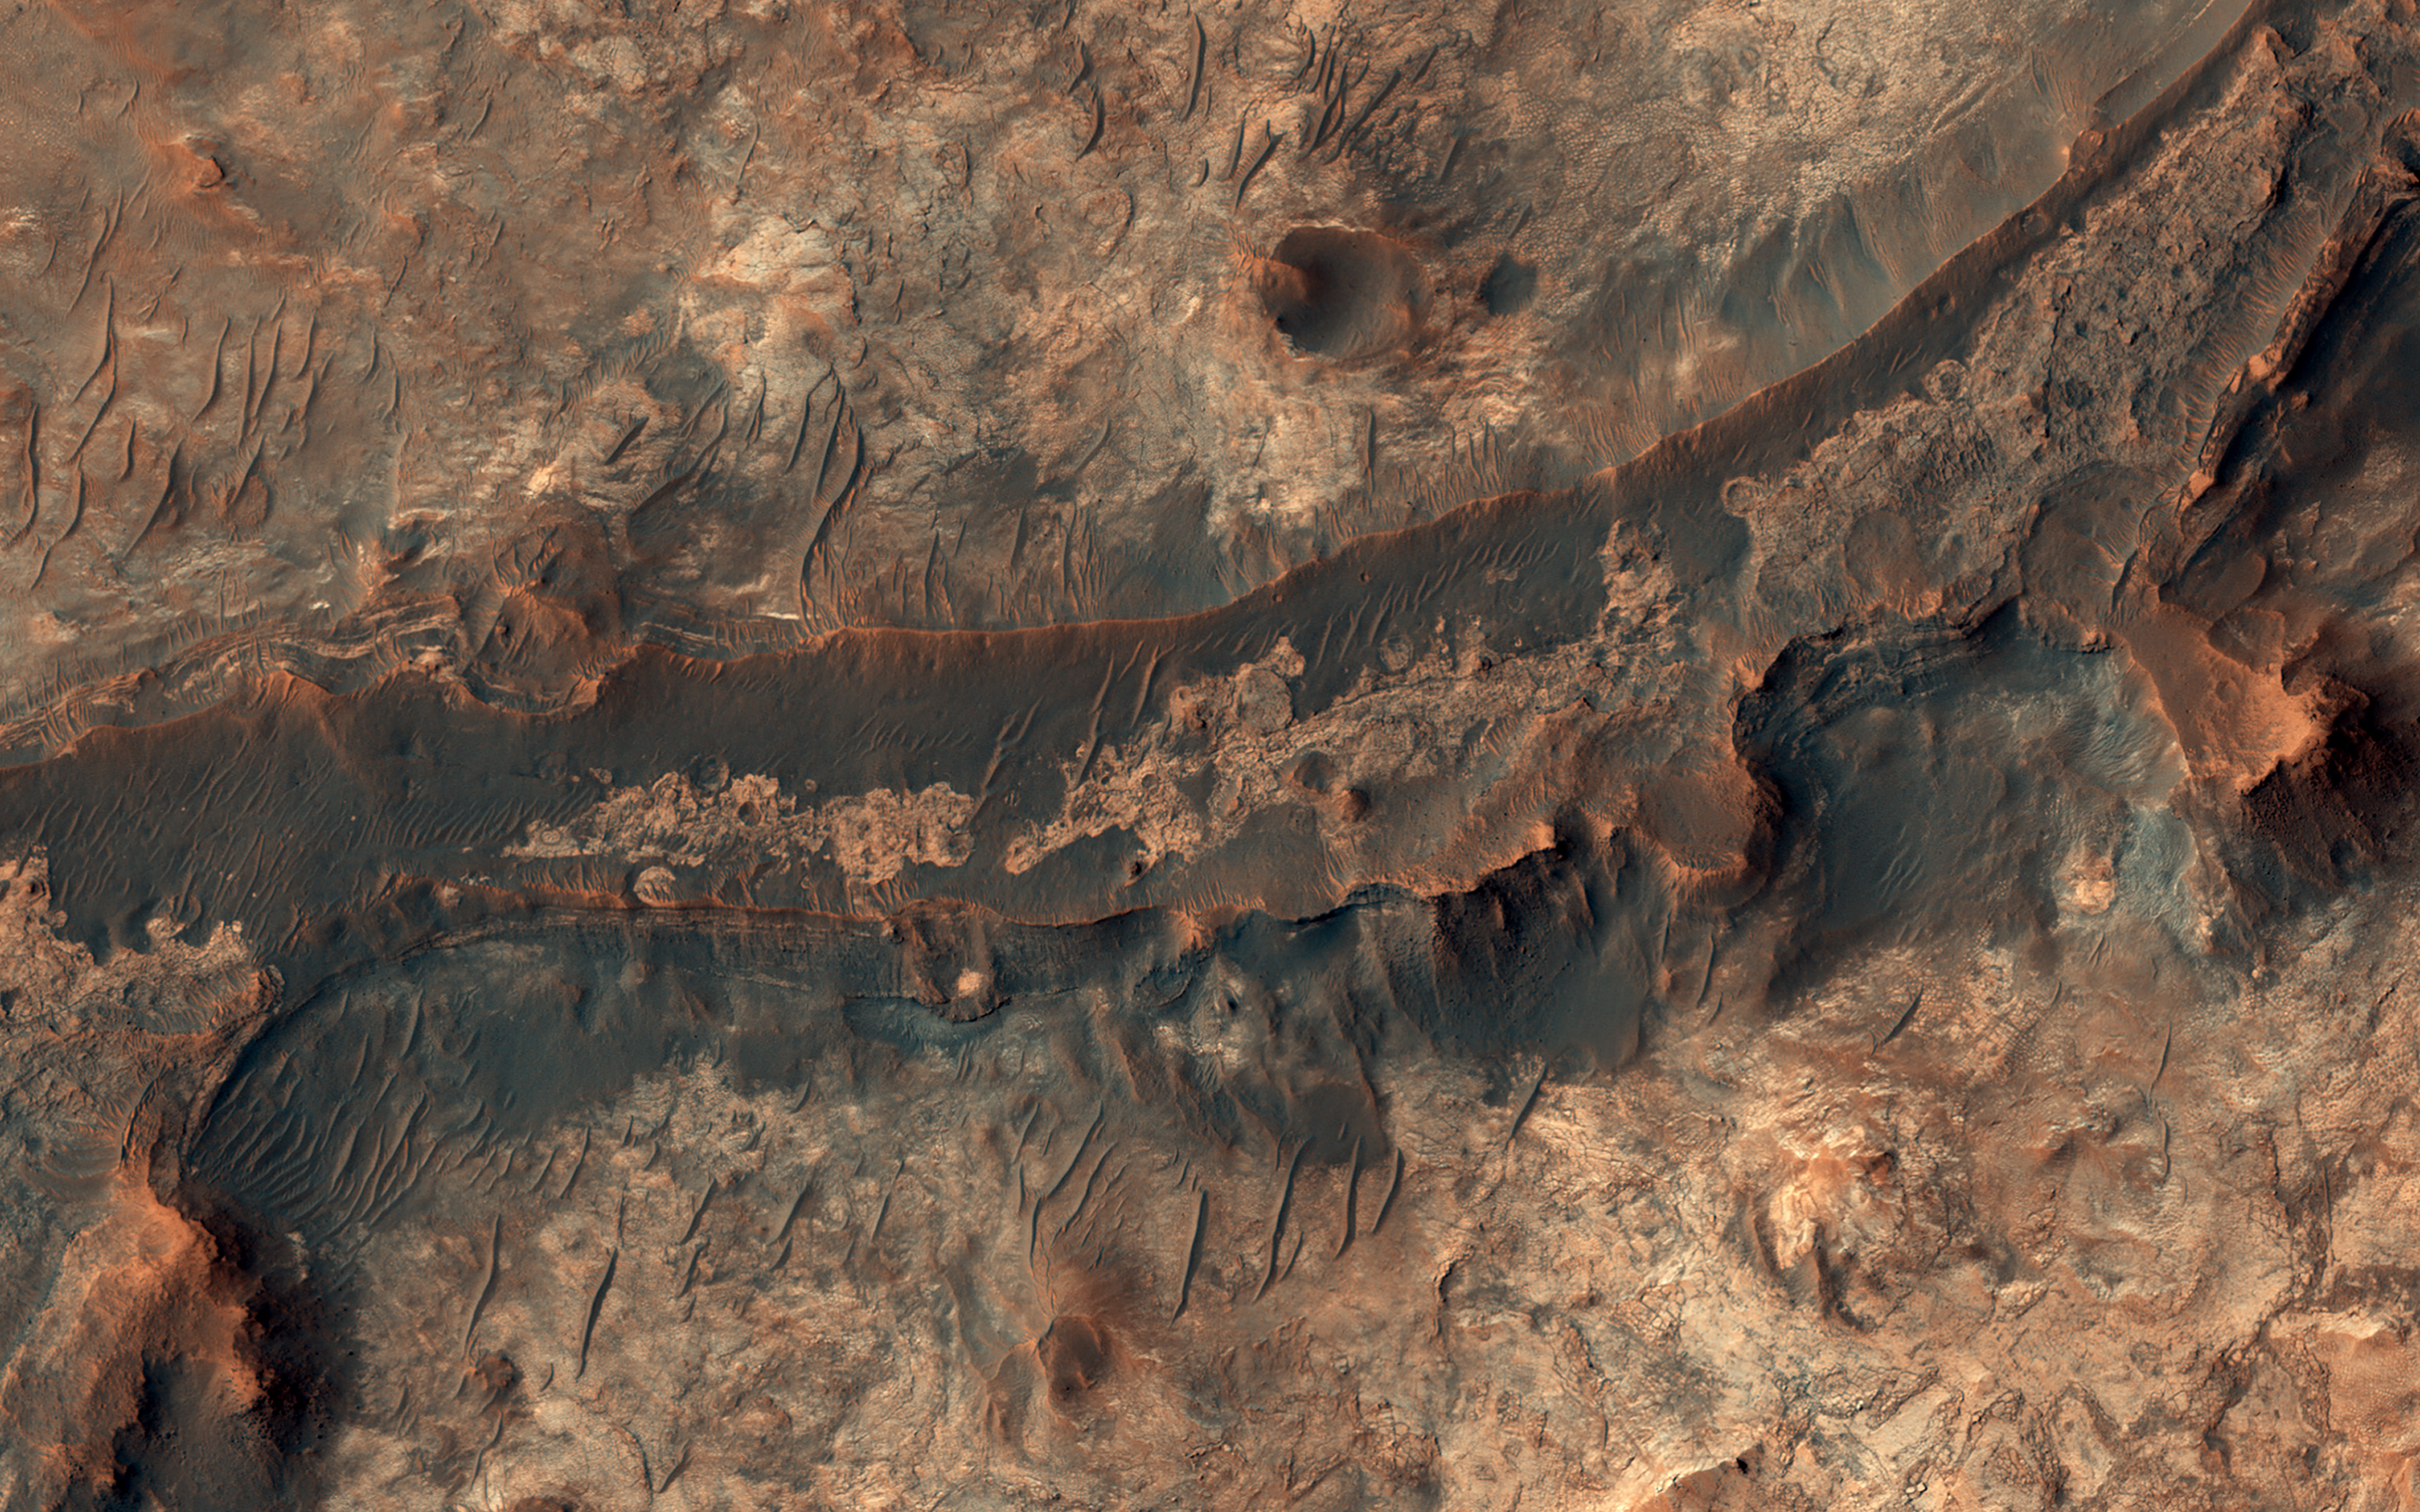

Ancient Rivers

Billions of years ago, a river flowed across this scene in Mawrth Vallis. Like on Earth, these river beds can get filled up with rocks that are cemented together. After Mars became a colder, drier place and the river disappeared, the rocky river bed remained.

In this HiRISE image, we see a dark ridge snaking across the surface. The dark ridge is the old river bed. It is raised above its surroundings now because these softer surroundings have been eroded away, whereas the rocky river bed resists that. Scientists call these ridges inverted channels and many of them are visible in this area of Mars.

The map is projected here at a scale of 50 centimeters (19.7 inches) per pixel. (The original image scale is 59.1 centimeters [23.3 inches] per pixel [with 2 x 2 binning]; objects on the order of 177 centimeters [69.7 inches] across are resolved.) North is up.

This is a stereo pair with ESP_071041_2060.

The University of Arizona, in Tucson, operates HiRISE, which was built by Ball Aerospace & Technologies Corp., in Boulder, Colorado. NASA’s Jet Propulsion Laboratory, a division of Caltech in Pasadena, California, manages the Mars Reconnaissance Orbiter Project for NASA’s Science Mission Directorate, Washington.

Credit: NASA/JPL-Caltech/University of Arizona